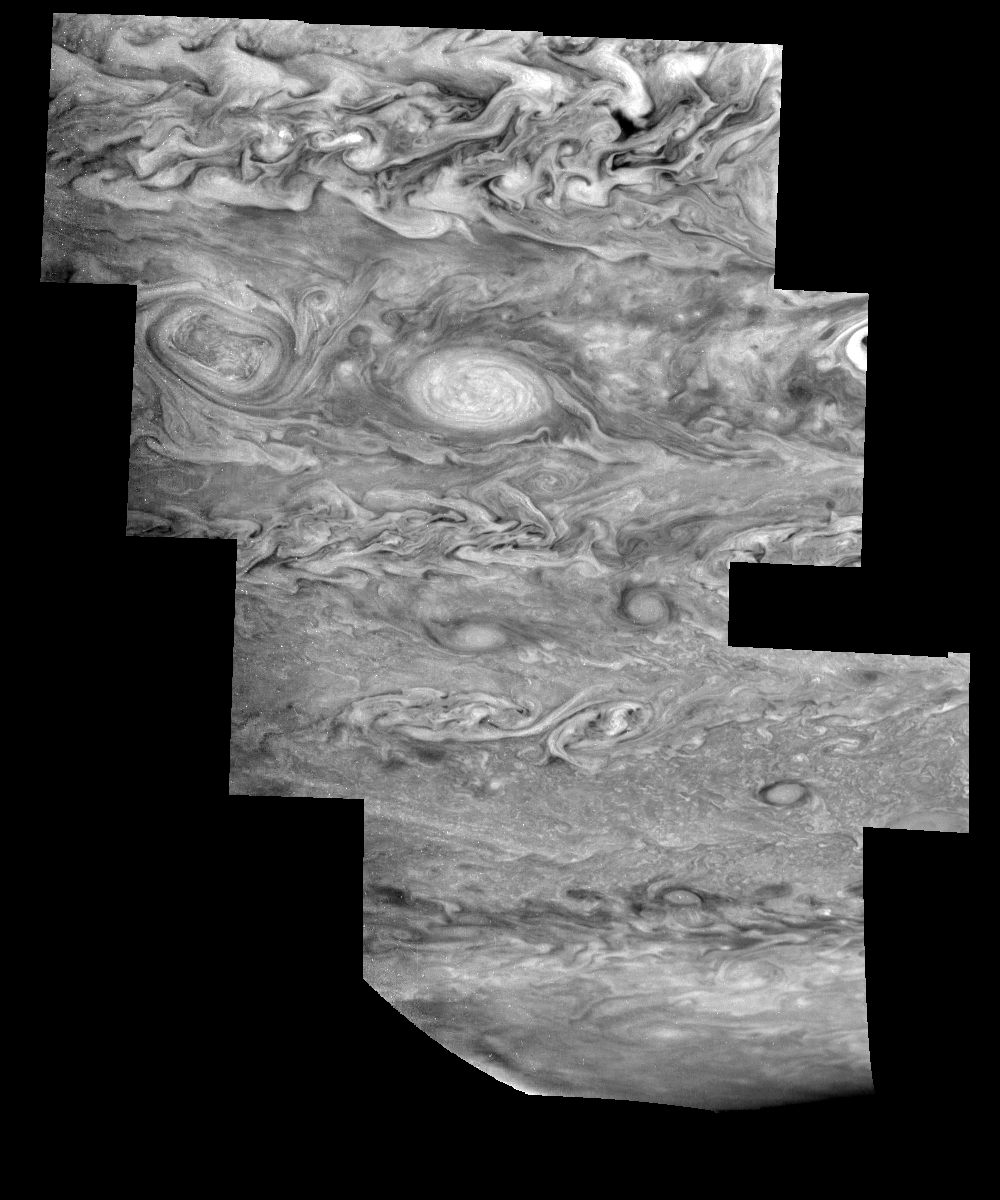

Jupiter’s Southern Hemisphere in the Near-Infrared (Time Set 2)

Mosaic of Jupiter’s southern hemisphere between -25 and -80 degrees (south) latitude. In time sequence two, taken nine hours after sequence one, the limb is visible near the bottom right part of the mosaic. The curved border near the bottom left indicates the location of Jupiter’s day/night terminator.

Jupiter’s atmospheric circulation is dominated by alternating eastward and westward jets from equatorial to polar latitudes. The direction and speed of these jets in part determine the brightness and texture of the clouds seen in this mosaic. Also visible are several other common Jovian cloud features, including two large vortices, bright spots, dark spots, interacting vortices, and turbulent chaotic systems. The north-south dimension of each of the two vortices in the center of the mosaic is about 3500 kilometers. The right oval is rotating counterclockwise, like other anticyclonic bright vortices in Jupiter’s atmosphere. The left vortex is a cyclonic (clockwise) vortex. The differences between them (their brightness, their symmetry, and their behavior) are clues to how Jupiter’s atmosphere works. The cloud features visible at 756 nanometers (near-infrared light) are at an atmospheric pressure level of about 1 bar.

North is at the top. The images are projected onto a sphere, with features being foreshortened towards the south and east. The smallest resolved features are tens of kilometers in size. These images were taken on May 7, 1997, at a range of 1.5 million kilometers by the Solid State Imaging system on NASA’s Galileo spacecraft.

The Jet Propulsion Laboratory, Pasadena, CA manages the mission for NASA’s Office of Space Science, Washington, DC.

Credit: NASA/JPL-Caltech